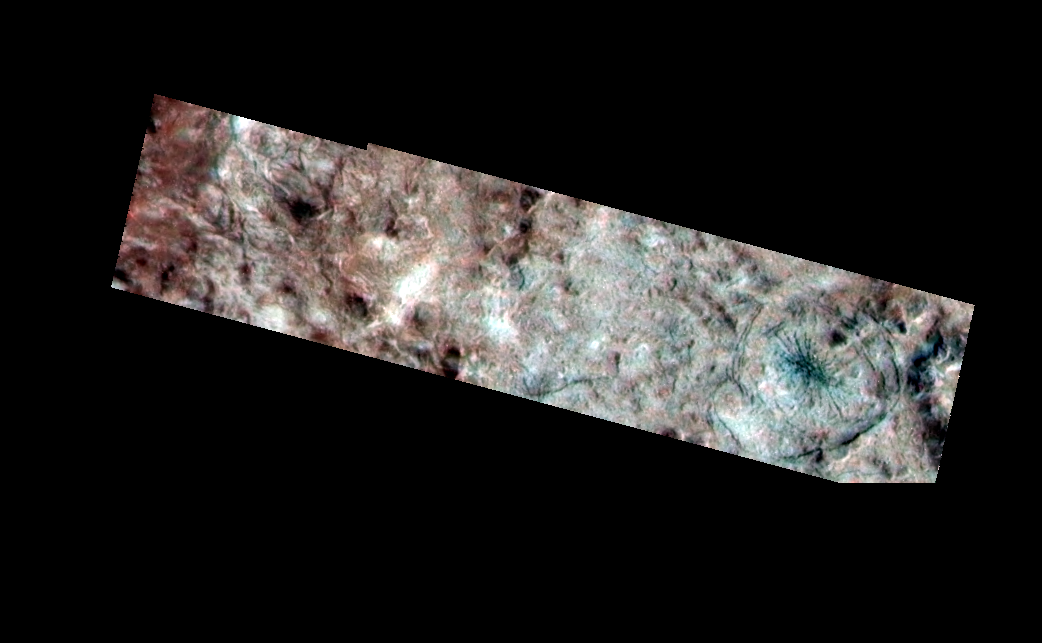

Mannann’an Crater

This composite view taken by NASA’s Galileo spacecraft shows the rim and interior of the impact crater, Mannann’an, on Jupiter’s moon, Europa. A high resolution image (20 meters per picture element) was combined with lower resolution (80 meters per picture element) color images taken through violet, green and near-infrared filters, to produce this synthetic color composite image. The color data can be used to distinguish between regions of purer (clean) and more contaminated (dirty) ice on the surface, and also offers information on the size of the ice grains. The reddish brown material is thought to be dirty ice, while the bluish areas inside the crater are purer ice. The crater rim is on the left at the boundary between the reddish brown material and the gray material.

The high resolution data show small features inside the crater, including concentric fractures and a spider-like set of fractures near the right (east) edge of the image. For a more regional perspective, the Mannann’an crater can be seen as a large circular feature with bright rays in the lower left corner of a regional image from Galileo’s first orbit of Jupiter in June 1996.

North is to the top of the picture and the Sun illuminates the scene from the east (right). The image, centered at 3 degrees north latitude and 240 degrees west longitude, covers an area approximately 18 by 4 kilometers (11 by 2.5 miles). The finest details that can be discerned in this picture are about 40 meters (44 yards) across. The images were taken by the spacecraft’s onboard solid state imaging camera when Galileo flew by Europa on March 29th, 1998 at a distance of 1,934 kilometers (1,200 miles).

The Jet Propulsion Laboratory, Pasadena, CA manages the Galileo mission for NASA’s Office of Space Science, Washington, DC. JPL is an operating division of California Institute of Technology (Caltech).

Credit: NASA/JPL/University of Arizona